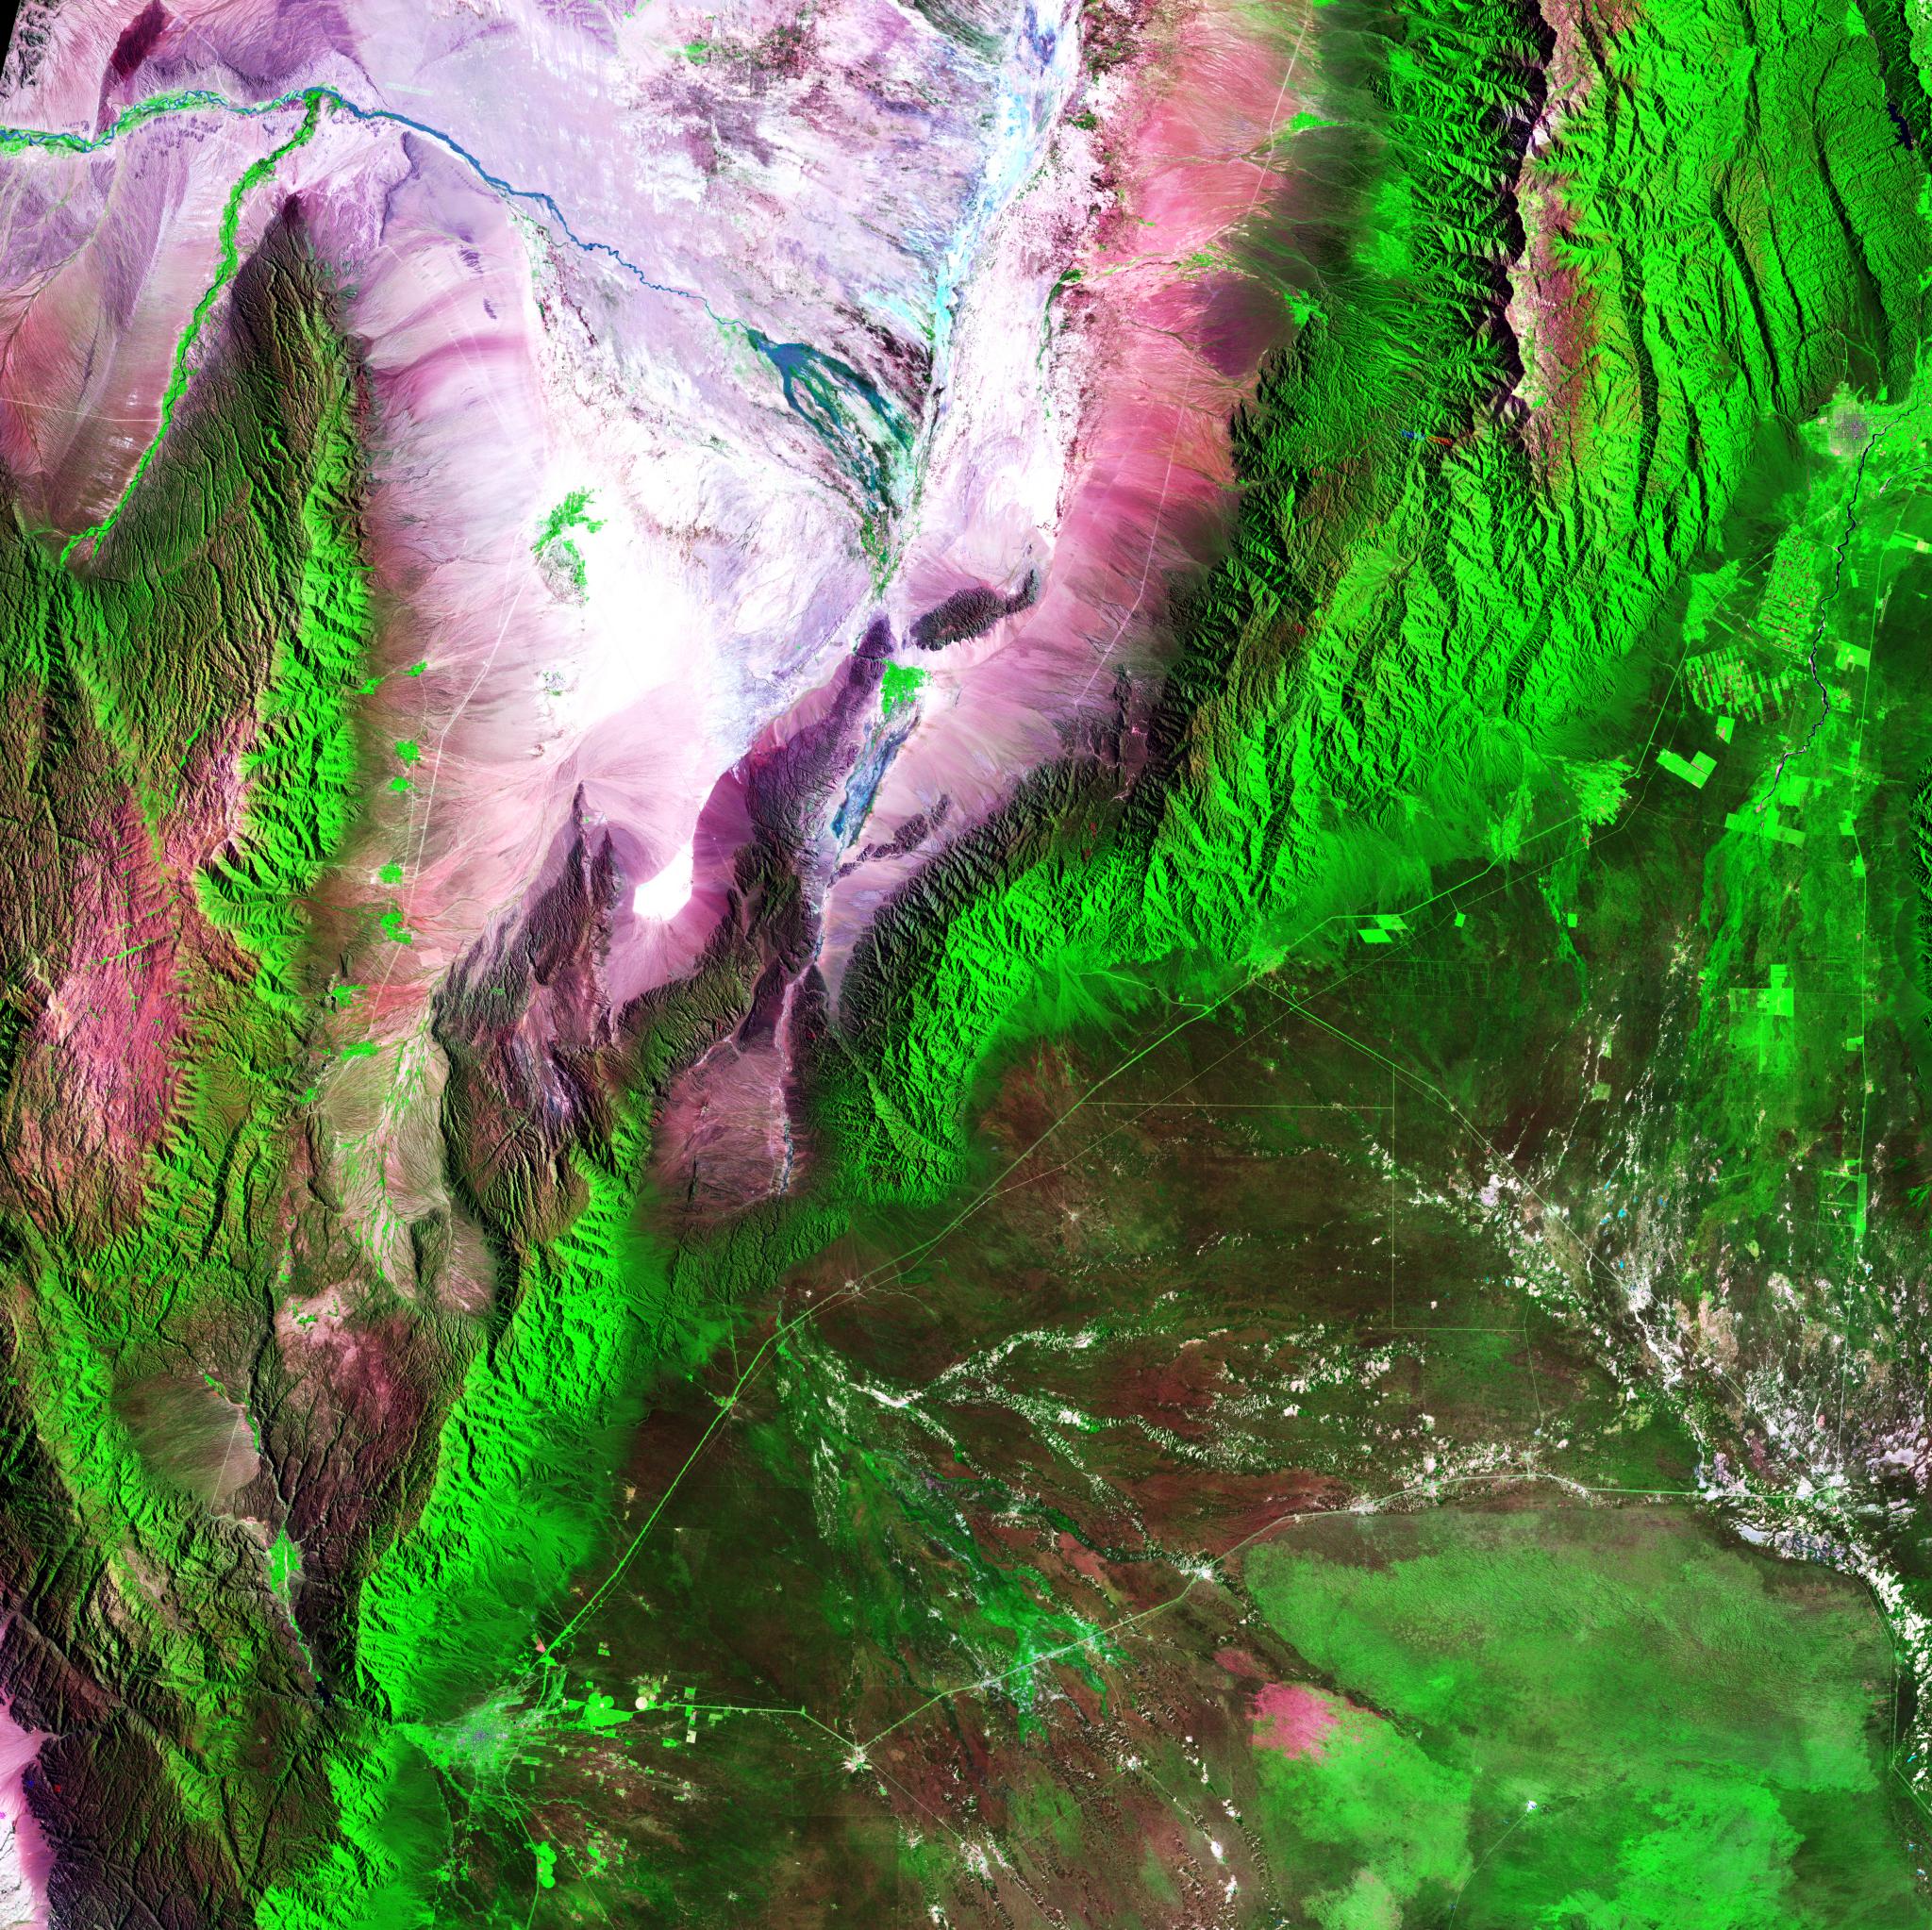

Argentina

Acquisition Date: February 28, 1985 The Sierra de Velasco Mountains dominate this image in northern Argentina. The Catamarca province is in the northern part of the image, and the La Rioja province is to the south. The streams are fed by runoff from the snow in the Andes Mountains to the north. These intermittent streams can dry up rapidly. The larger urban area near the bottom of the image is La Rioja, the capital of the province of La Rioja.

Credit: NASA/GSFC/Landsat/USGS